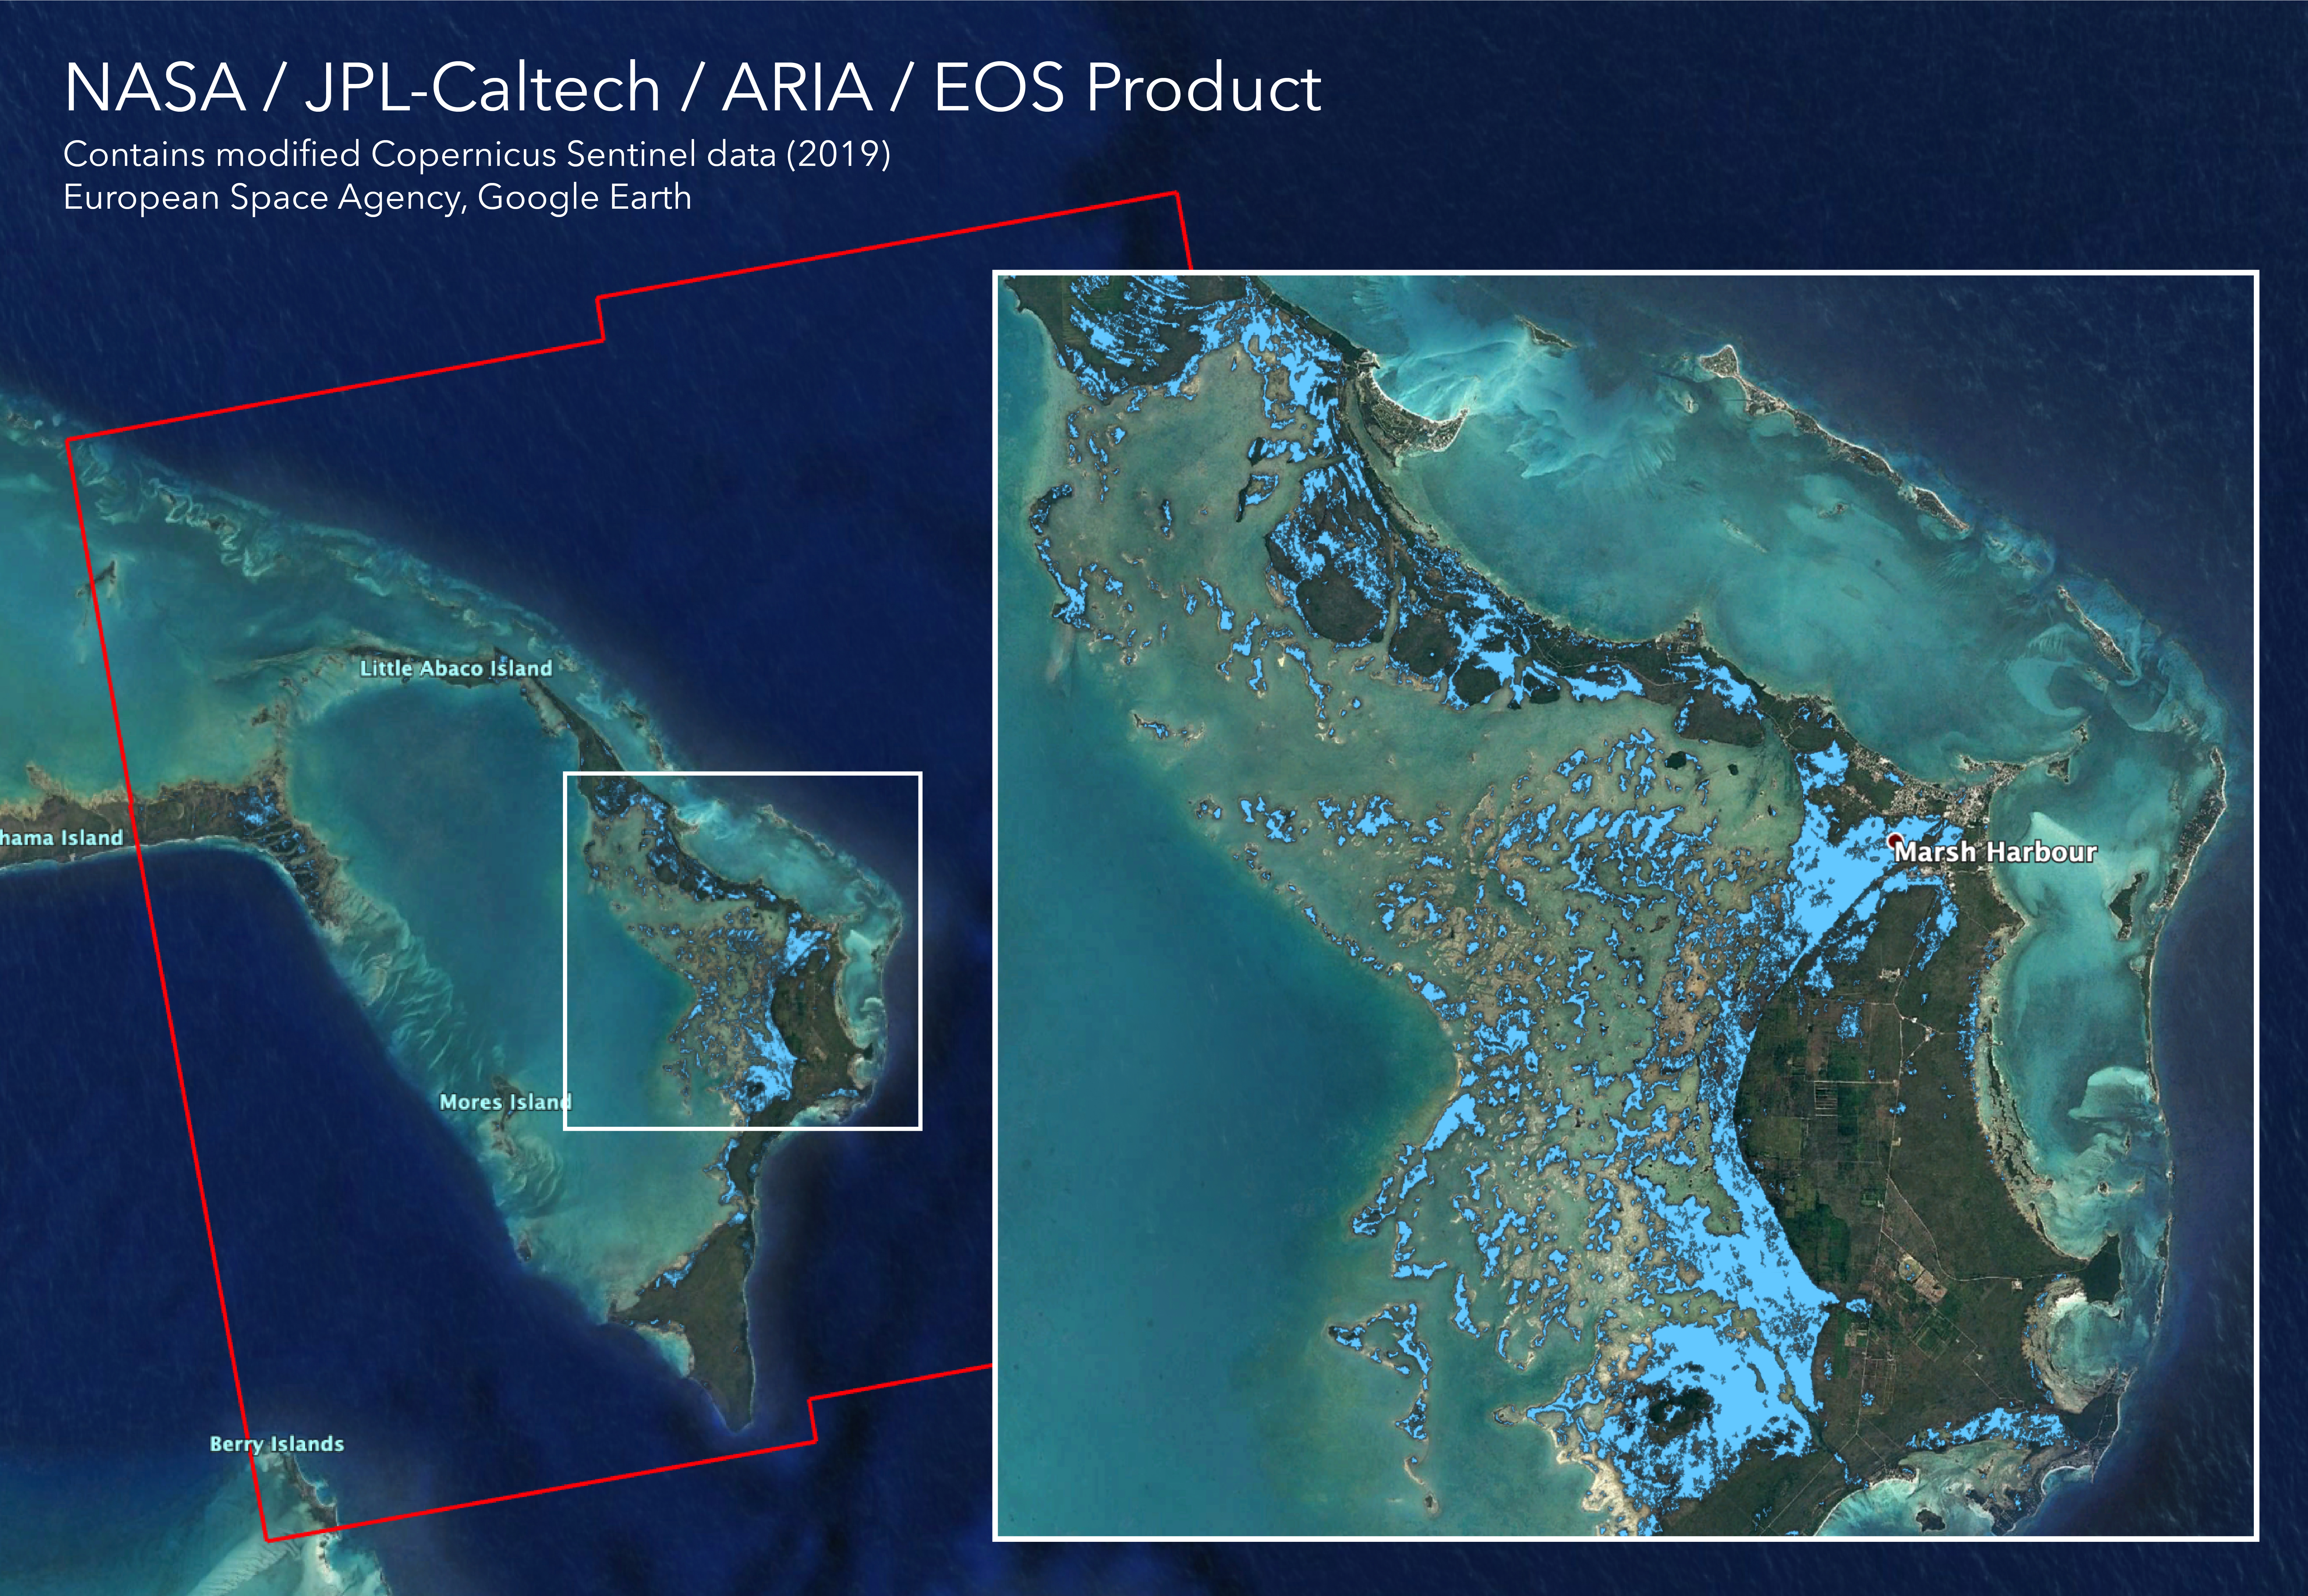

Flooding from Dorian Seen from Space

The Advanced Rapid Imaging and Analysis (ARIA) team at NASA’s Jet Propulsion Laboratory in Pasadena, California, in collaboration with the Earth Observatory of Singapore (EOS), created this flood map depicting areas of the Bahamas that are likely flooded (shown by light blue pixels) as a result of Hurricane Dorian. The map was derived from synthetic aperture radar (SAR) data acquired on Sept. 2, 2019, by the European Union’s Copernicus Sentinel-1 satellites operated by the European Space Agency (ESA). The map covers an area of 109 miles by 106 miles (176 kilometers by 170 kilometers) shown by the large red polygon. Each pixel measures about 32 yards (30 meters) across. This map can be used as guidance to identify areas that are likely flooded, and may be less reliable over urban and vegetated areas.

The image contains modified Copernicus Sentinel data (2019) processed by ESA and analyzed by NASA, JPL-Caltech, ARIA, and EOS. This work was funded by NASA along with the Earth Observatory of Singapore and a Singapore National Research Foundation Investigatorship.

Credit: NASA/JPL-Caltech, ESA, EOS